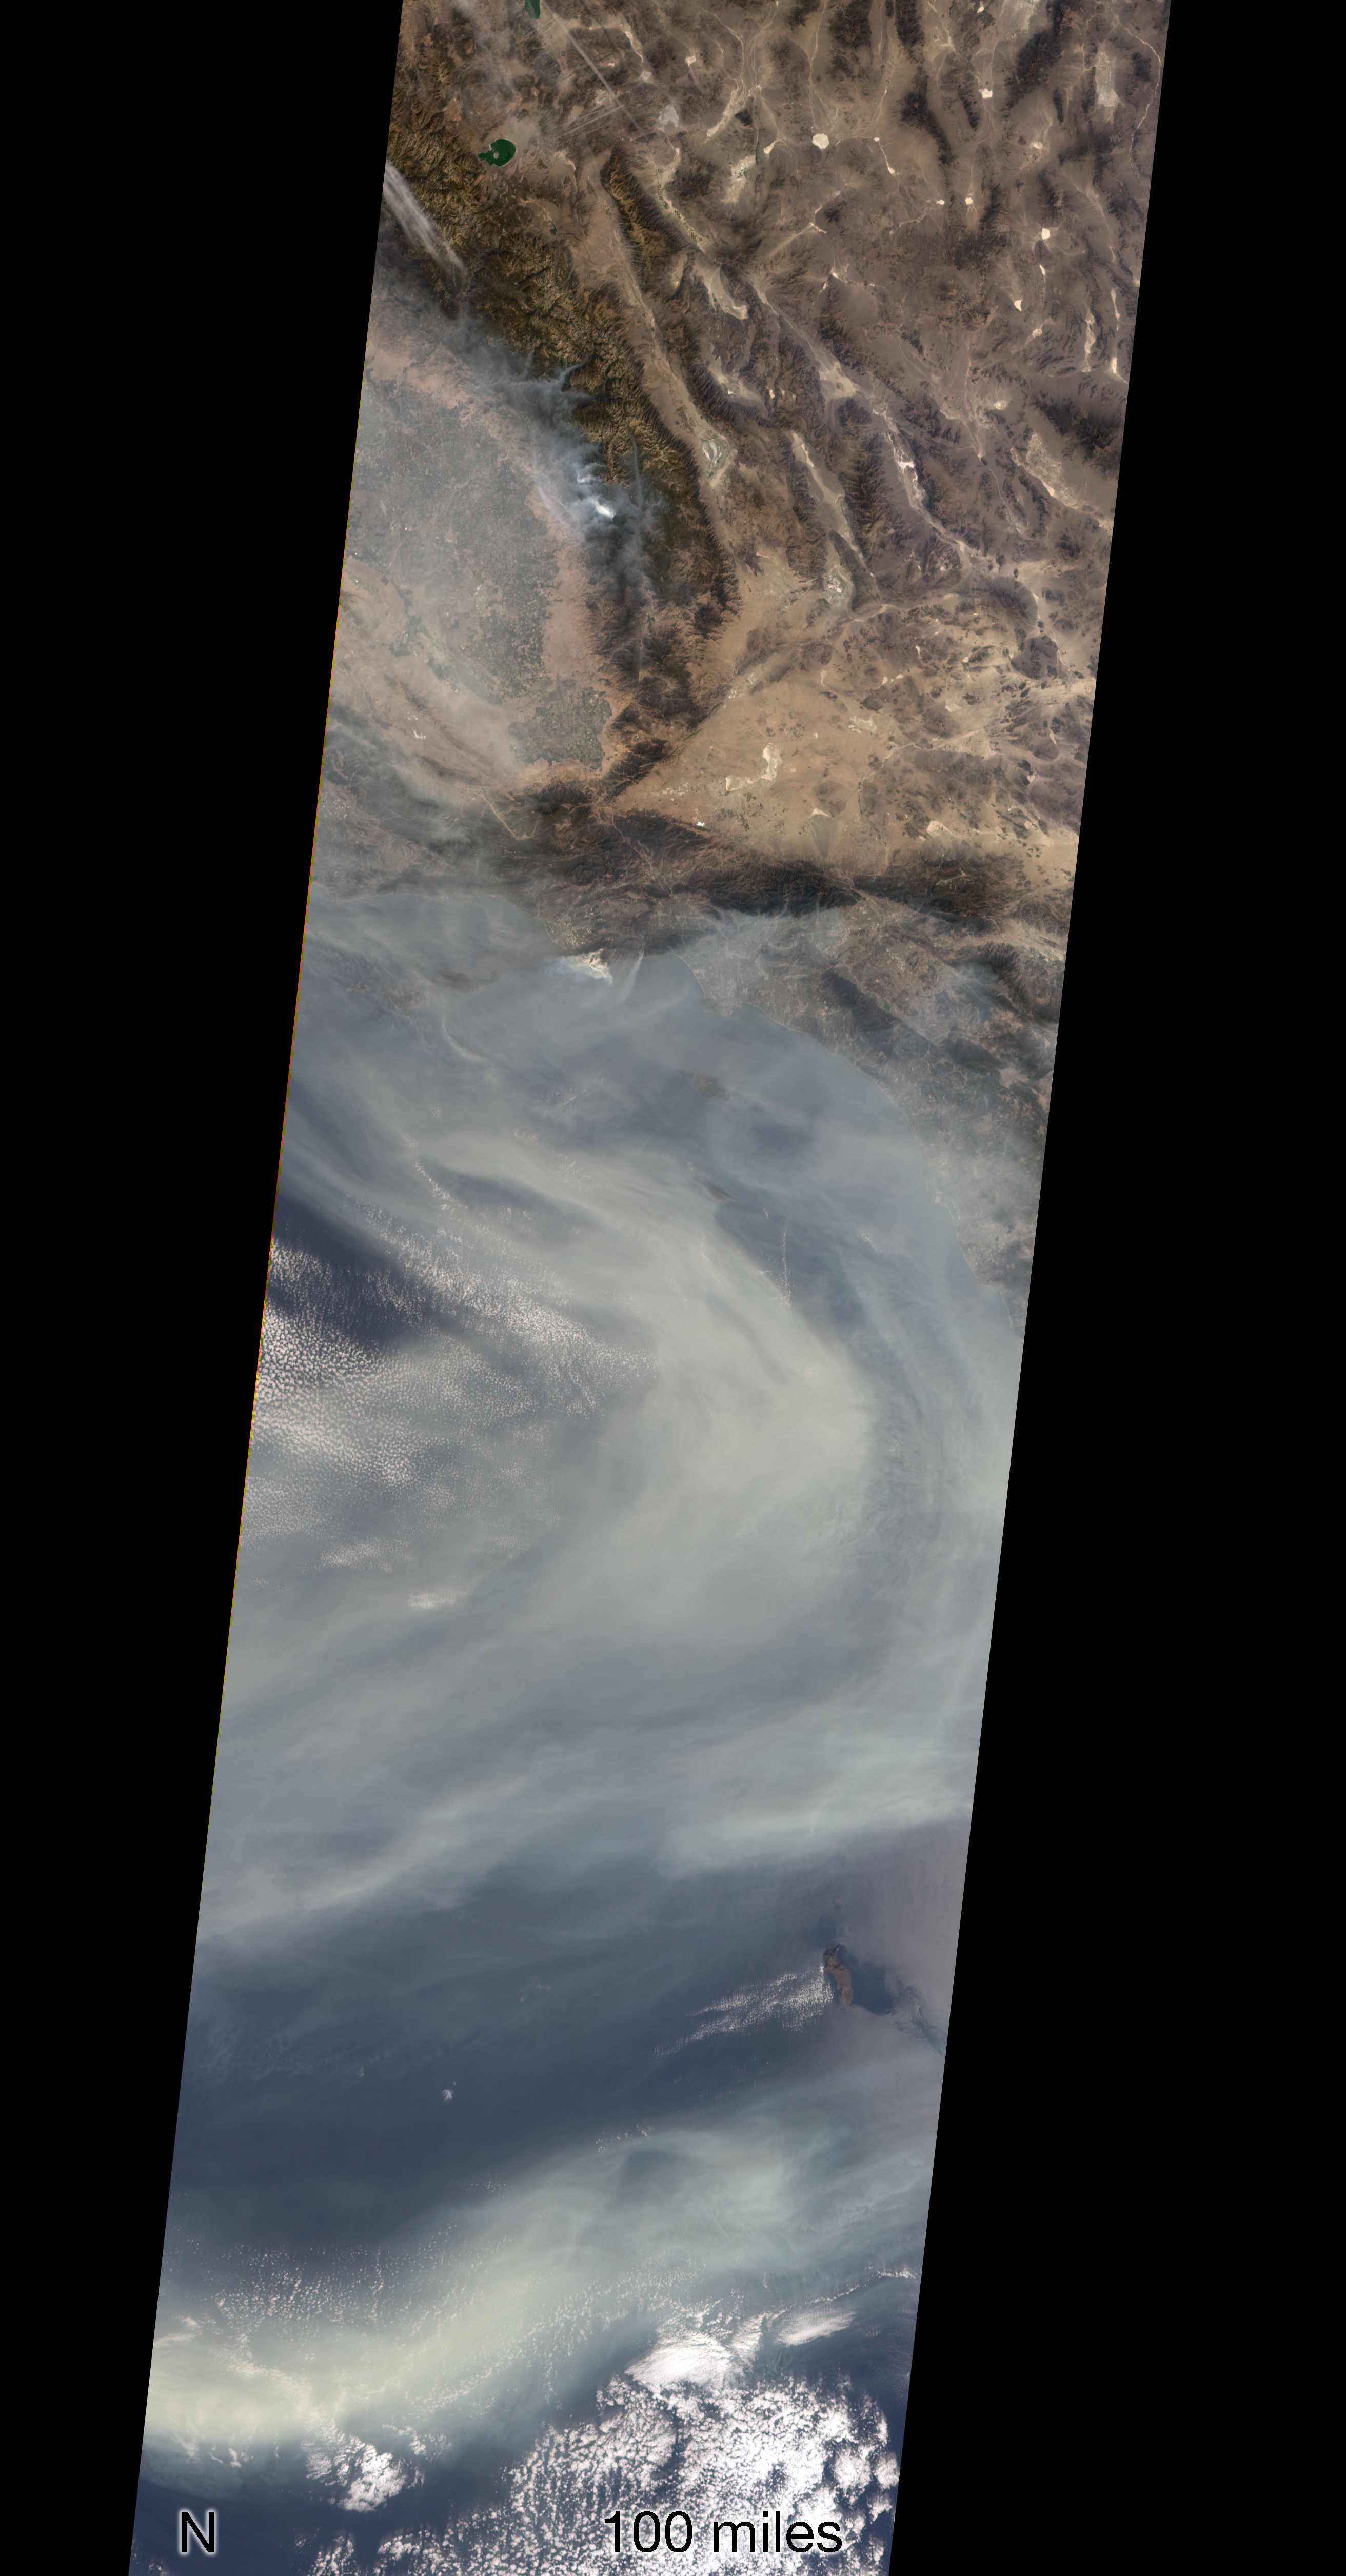

NASA’s MISR Sees California’s Woolsey Fire From Space

The Multi-angle Imaging SpectroRadiometer (MISR) instrument on NASA’s Terra satellite took this image of the Woolsey Fire in southern California on Nov. 11, 2018. The Woolsey Fire had charred more than 90,000 acres as of Nov. 12, 2018, and was 20-percent contained at that time.

The MISR data, available through the NASA Langley Research Center, were captured during Terra orbit 100531.

MISR was built and is managed by NASA’s Jet Propulsion Laboratory in Pasadena, California, for NASA’s Science Mission Directorate in Washington, D.C. The instrument flies aboard the Terra satellite, which is managed by NASA’s Goddard Space Flight Center in Greenbelt, Maryland. The MISR data were obtained from the NASA Langley Research Center Atmospheric Science Data Center in Hampton, Virginia. JPL is a division of Caltech in Pasadena.

Credit: NASA/GSFC/LaRC/JPL-Caltech, MISR Team